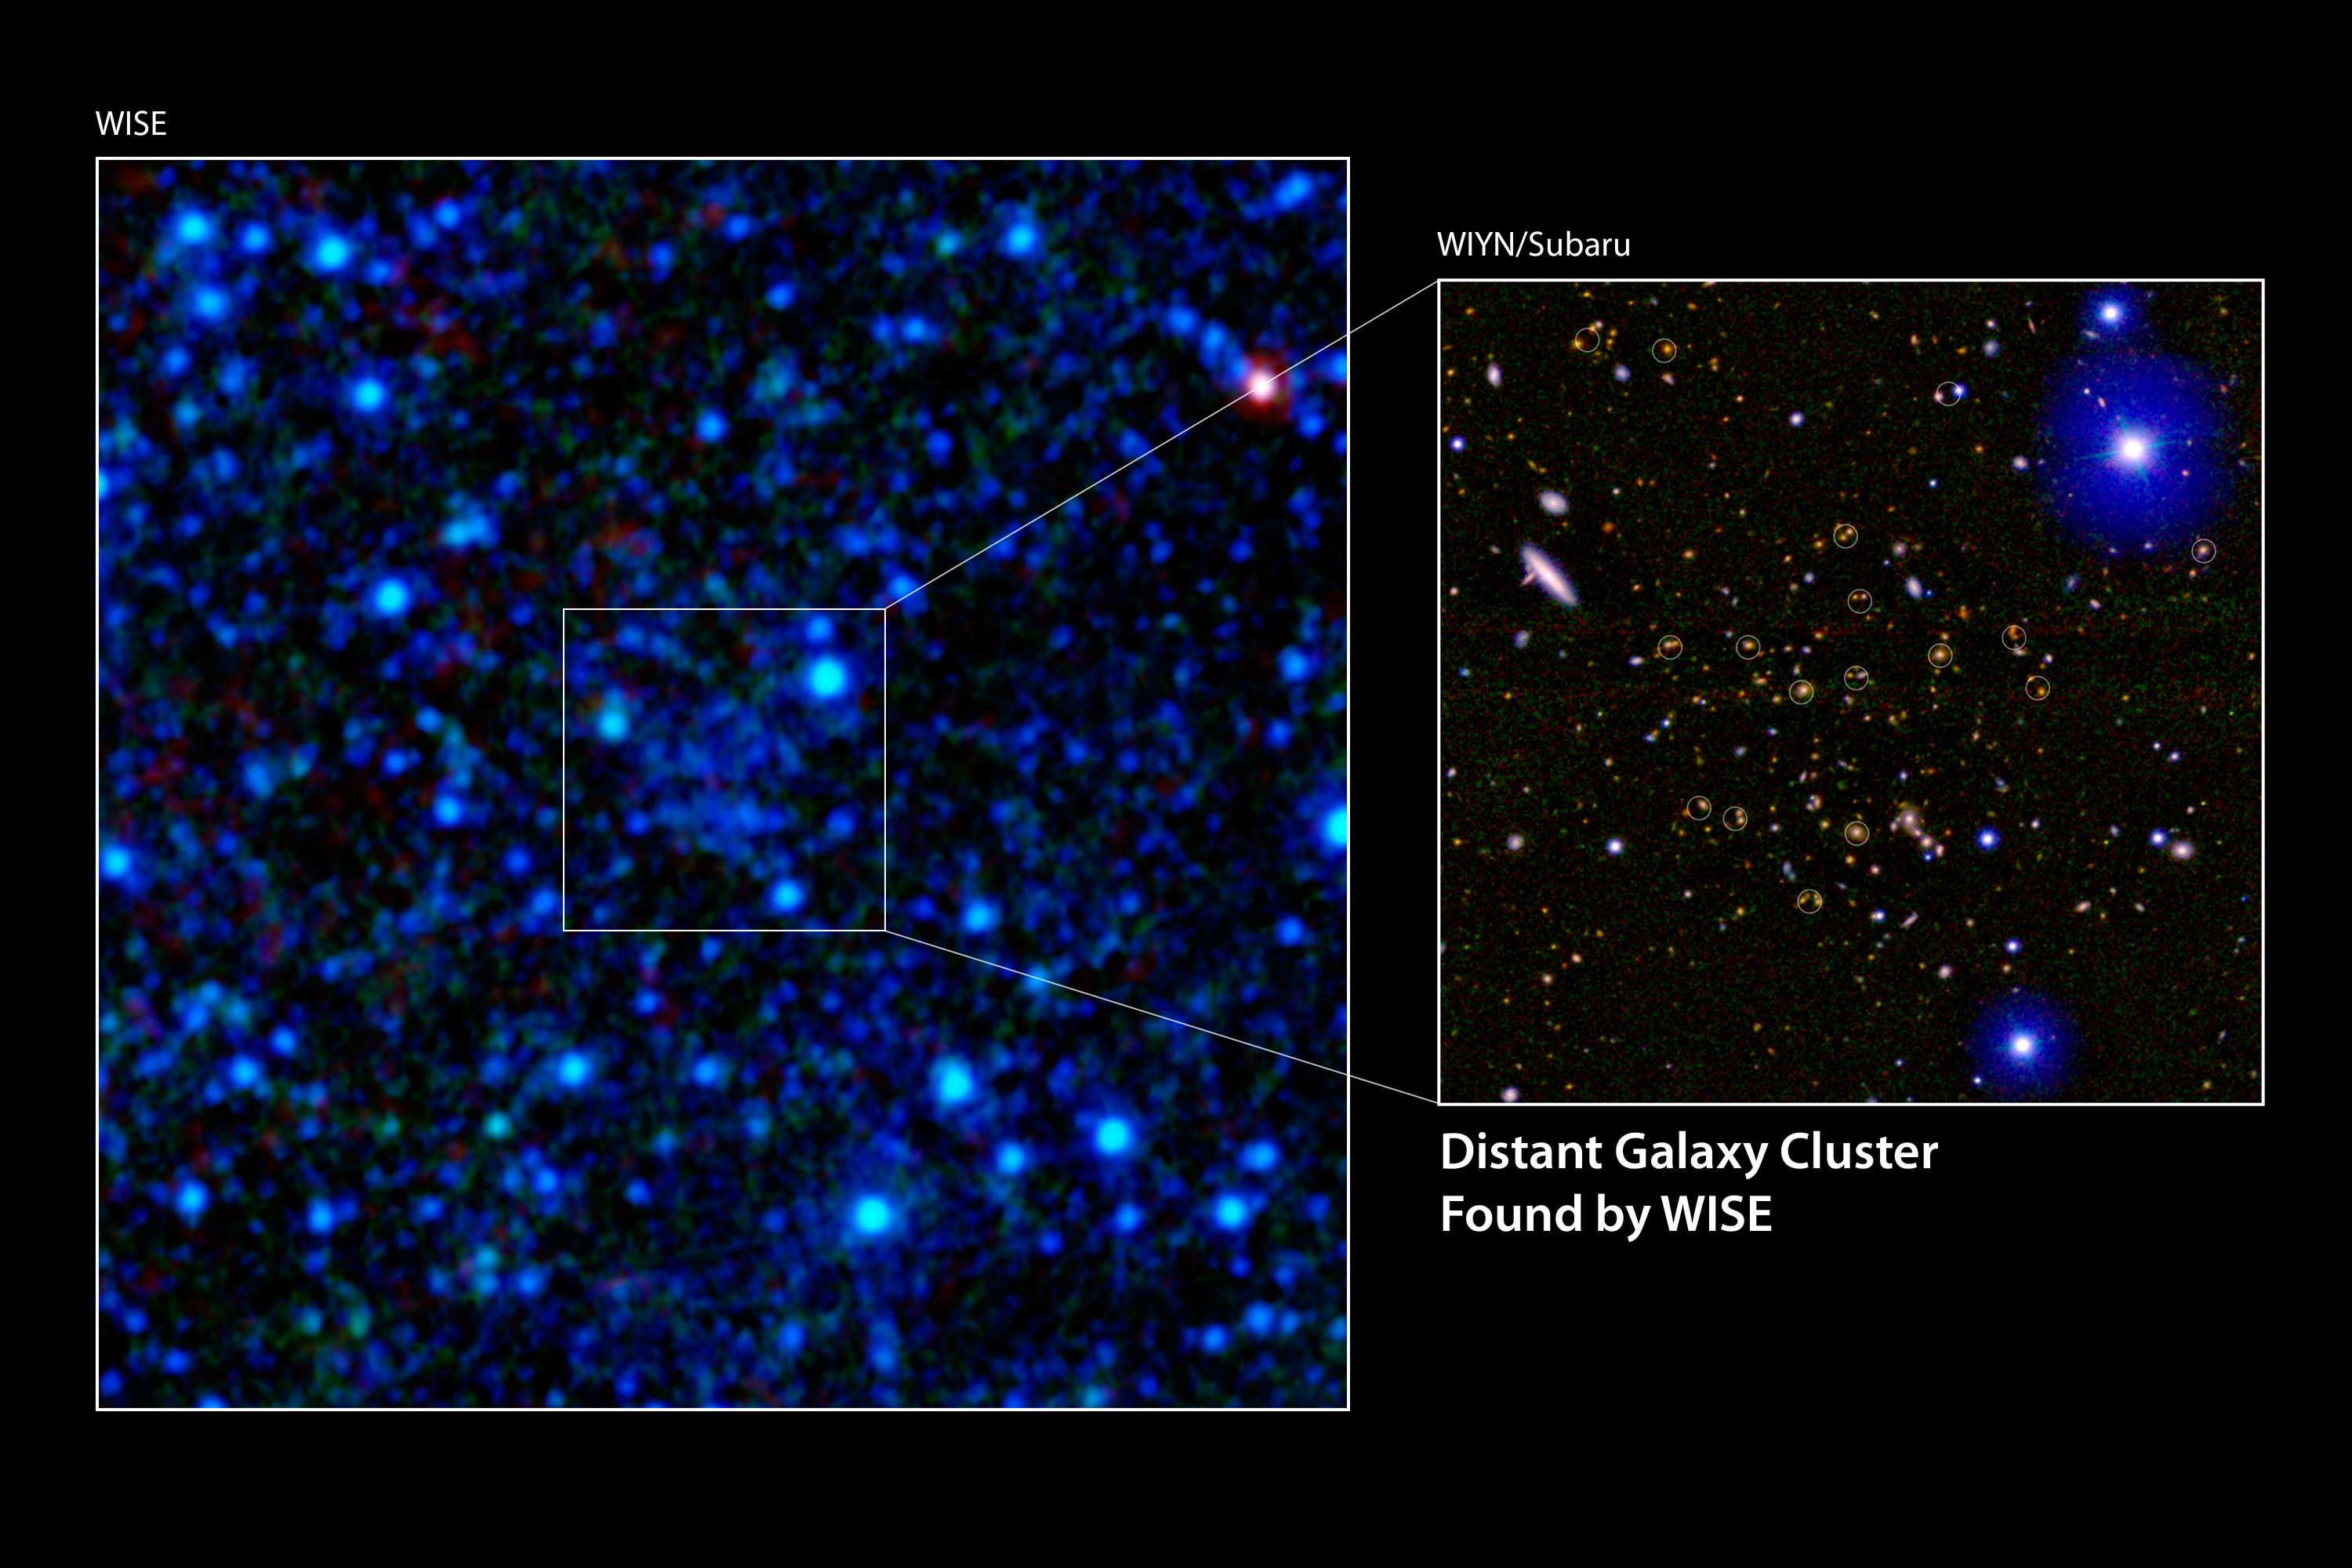

WISE Finds a Galactic Metropolis

Figure 1

A galaxy cluster 7.7 billion light-years away has been discovered using infrared data from NASA’s Wide-field Infrared Survey Explorer (WISE). The discovery image is shown in the main panel. The inset shows a deeper, or more sensitive, optical and near-infrared composite constructed using data from the WIYN telescope at Kitt Peak in Arizona and Japan’s Subaru Telescope on Mauna Kea in Hawaii. The red galaxies in the inset image are part of the cluster, while the circles highlight the galaxies seen by WISE that were used to detect the cluster.

This galaxy cluster is the first of thousands expected to be discovered with WISE over the entire sky.

NASA’s Jet Propulsion Laboratory, Pasadena, Calif., manages, and operated WISE for NASA’s Science Mission Directorate. The spacecraft was put into hibernation mode after it scanned the entire sky twice, completing its main objectives. Edward Wright is the principal investigator and is at UCLA. The mission was selected competitively under NASA’s Explorers Program managed by the agency’s Goddard Space Flight Center in Greenbelt, Md. The science instrument was built by the Space Dynamics Laboratory in Logan, Utah. The spacecraft was built by Ball Aerospace & Technologies Corp. in Boulder, Colo. Science operations and data processing take place at the Infrared Processing and Analysis Center at the California Institute of Technology in Pasadena. Caltech manages JPL for NASA.

Credit: NASA/JPL-Caltech/UCLA/WIYN/Subaru